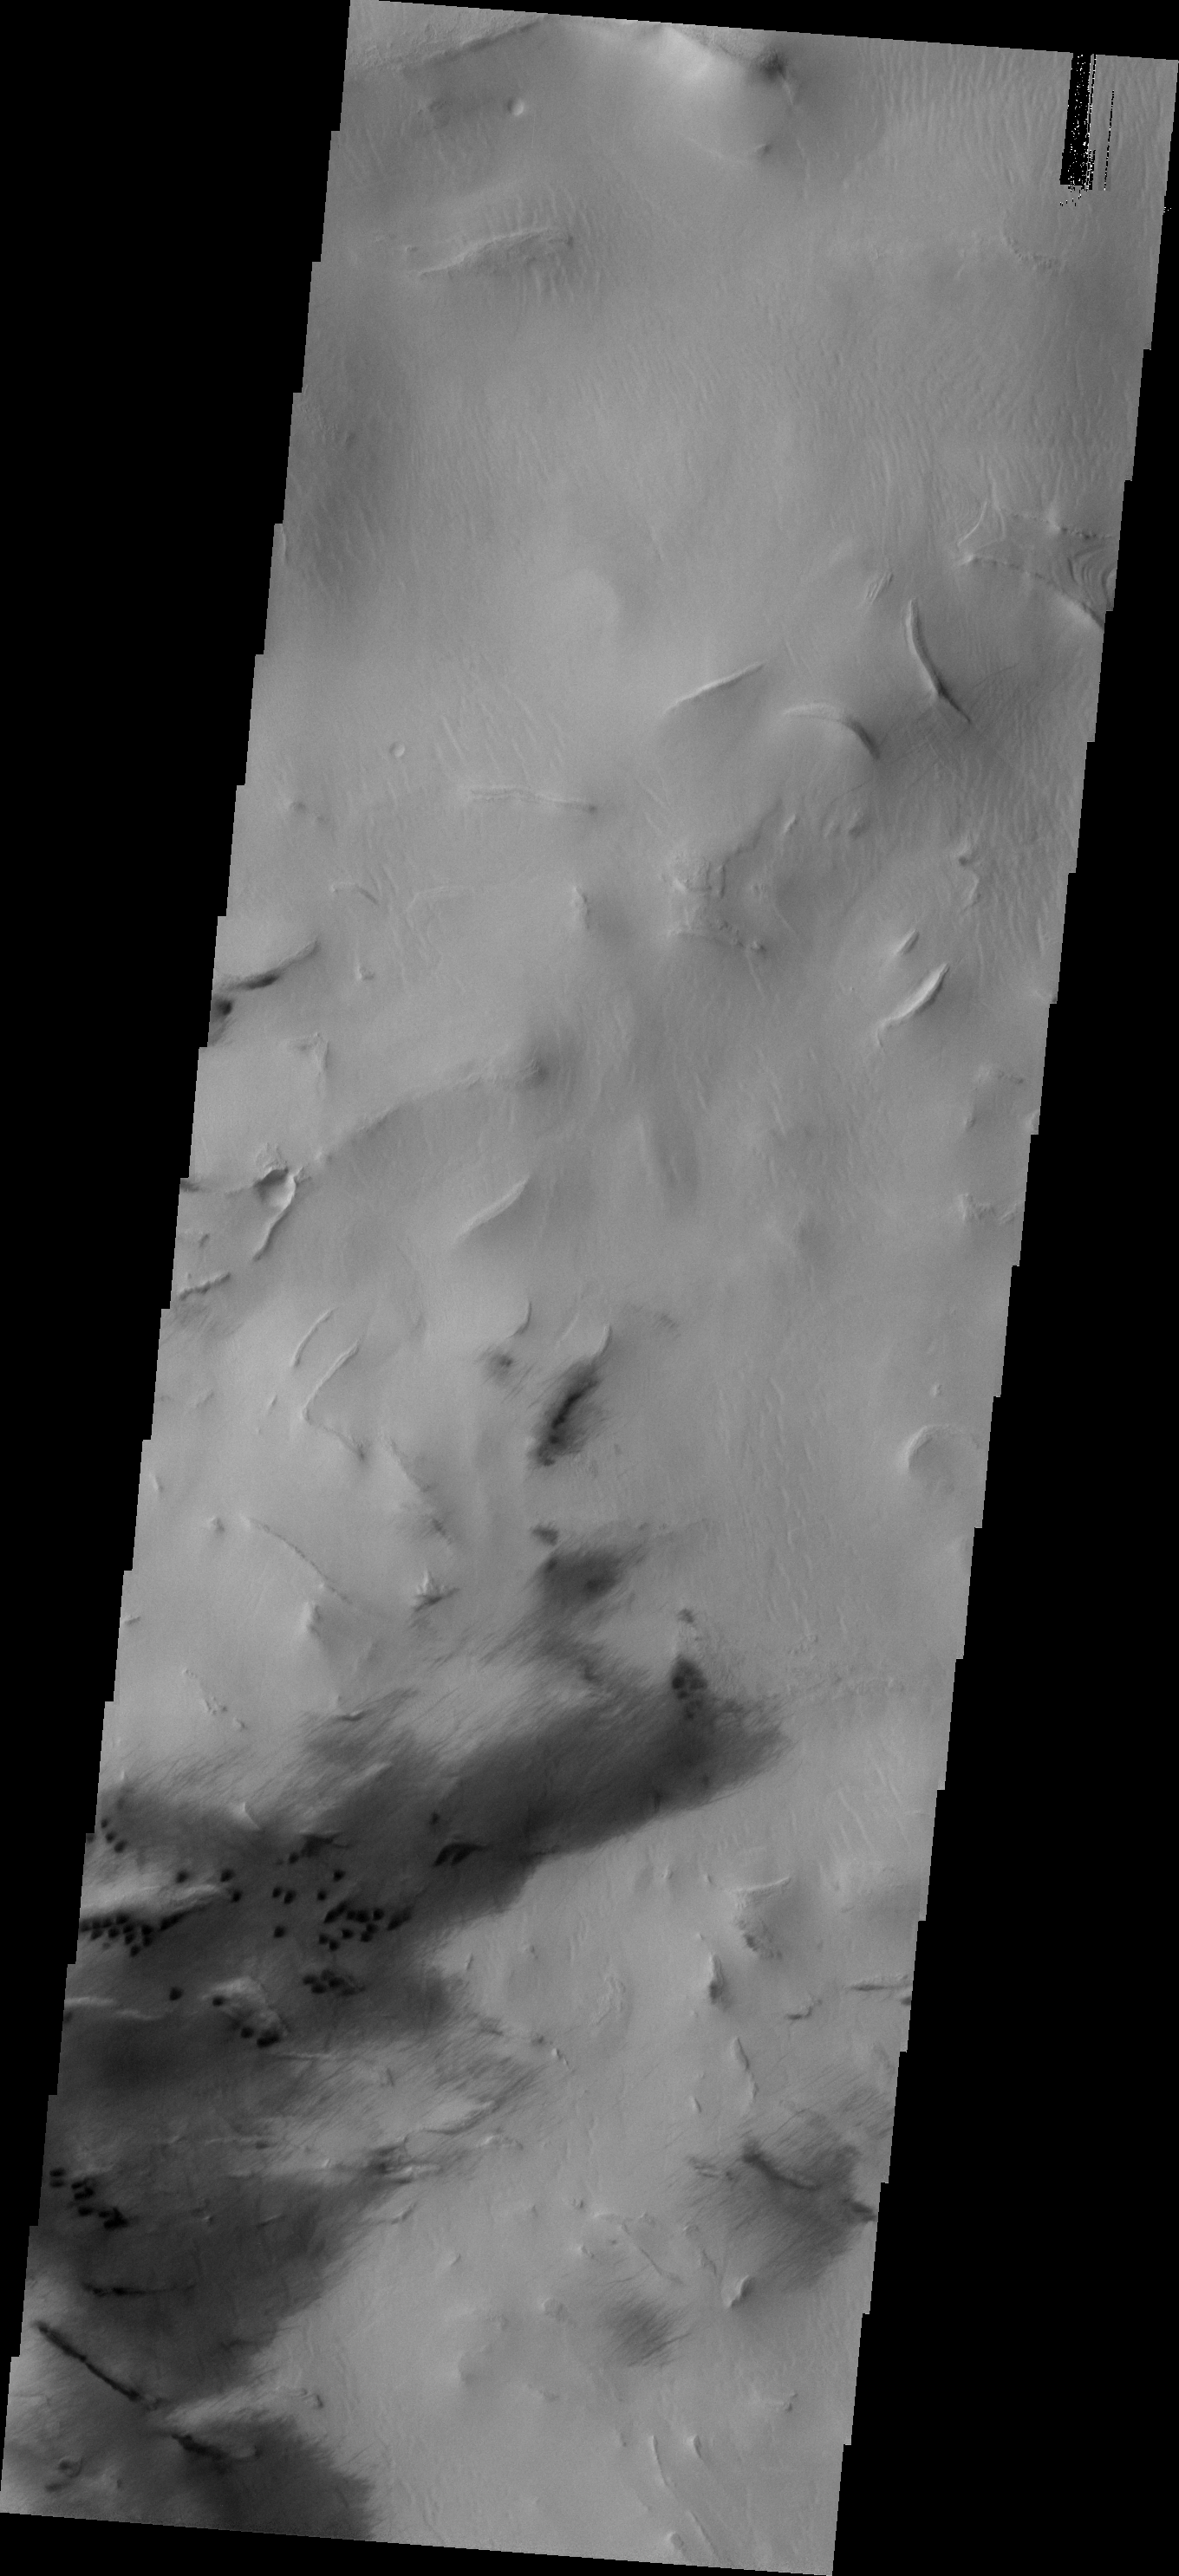

Hellas Dunes

These small, dark dunes are located in Hellas Basin, within a region of chaotic terrain.

Image information: VIS instrument. Latitude -48.5N, Longitude 67.7E. 17 meter/pixel resolution.

Please see the THEMIS Data Citation Note for details on crediting THEMIS images.

Note: this THEMIS visual image has not been radiometrically nor geometrically calibrated for this preliminary release. An empirical correction has been performed to remove instrumental effects. A linear shift has been applied in the cross-track and down-track direction to approximate spacecraft and planetary motion. Fully calibrated and geometrically projected images will be released through the Planetary Data System in accordance with Project policies at a later time.

NASA’s Jet Propulsion Laboratory manages the 2001 Mars Odyssey mission for NASA’s Office of Space Science, Washington, D.C. The Thermal Emission Imaging System (THEMIS) was developed by Arizona State University, Tempe, in collaboration with Raytheon Santa Barbara Remote Sensing. The THEMIS investigation is led by Dr. Philip Christensen at Arizona State University. Lockheed Martin Astronautics, Denver, is the prime contractor for the Odyssey project, and developed and built the orbiter. Mission operations are conducted jointly from Lockheed Martin and from JPL, a division of the California Institute of Technology in Pasadena.

Credit: NASA/JPL/ASU